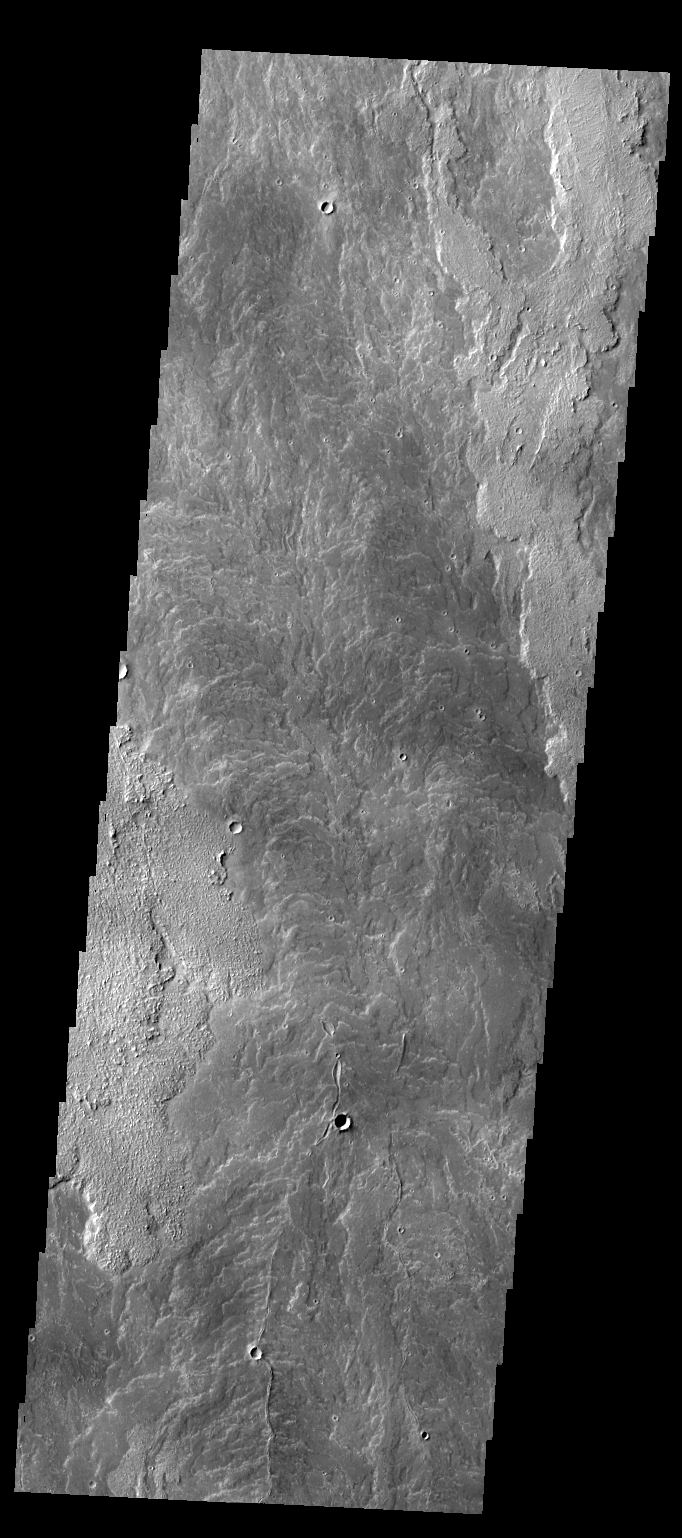

Daedalia Planum

Today’s VIS image shows a small portion of Daedalia Planum, which is mainly comprised of lava flows related to Arsia Mons.

Credit: NASA/JPL/ASU